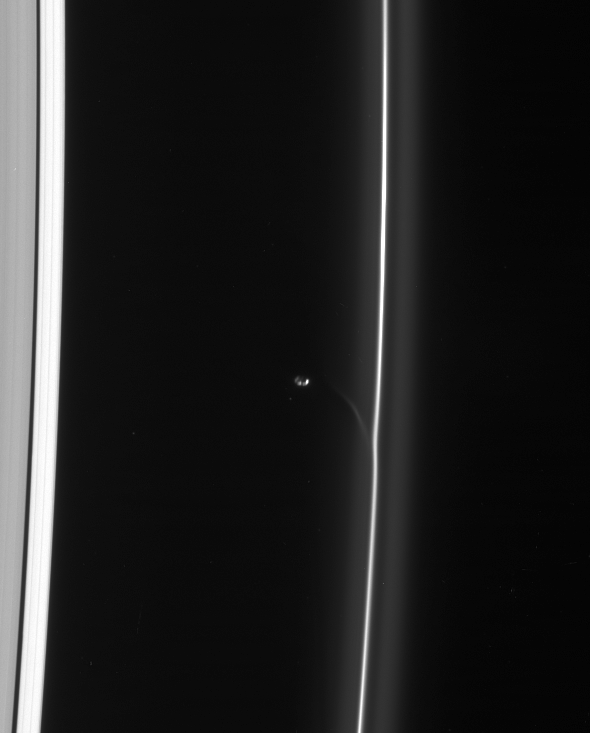

Streamer Genesis

Prometheus draws a fresh streamer of material from the F ring as it passes the ring’s interior edge. The streamer will continuously shear out as it orbits the planet, becoming more elongated and increasingly aligned with the F ring with time.

A single large crater is the principle feature visible on Prometheus (102 kilometers, or 63 miles across) in this view. The moon is lit partly by bright sunlight and partly by reflected light from Saturn.

This view looks toward the unlit side of the rings from about 57 degrees above the ringplane.

The image was taken in visible light with the Cassini spacecraft narrow-angle camera on Feb. 11, 2007 at a distance of approximately 1.7 million kilometers (1.1 miles) from Prometheus and at a Sun-Prometheus-spacecraft, or phase, angle of 130 degrees. Image scale is 10 kilometers (6 miles) per pixel.

The Cassini-Huygens mission is a cooperative project of NASA, the European Space Agency and the Italian Space Agency. The Jet Propulsion Laboratory, a division of the California Institute of Technology in Pasadena, manages the mission for NASA’s Science Mission Directorate, Washington, D.C. The Cassini orbiter and its two onboard cameras were designed, developed and assembled at JPL. The imaging operations center is based at the Space Science Institute in Boulder, Colo.

Credit: NASA/JPL/Space Science Institute